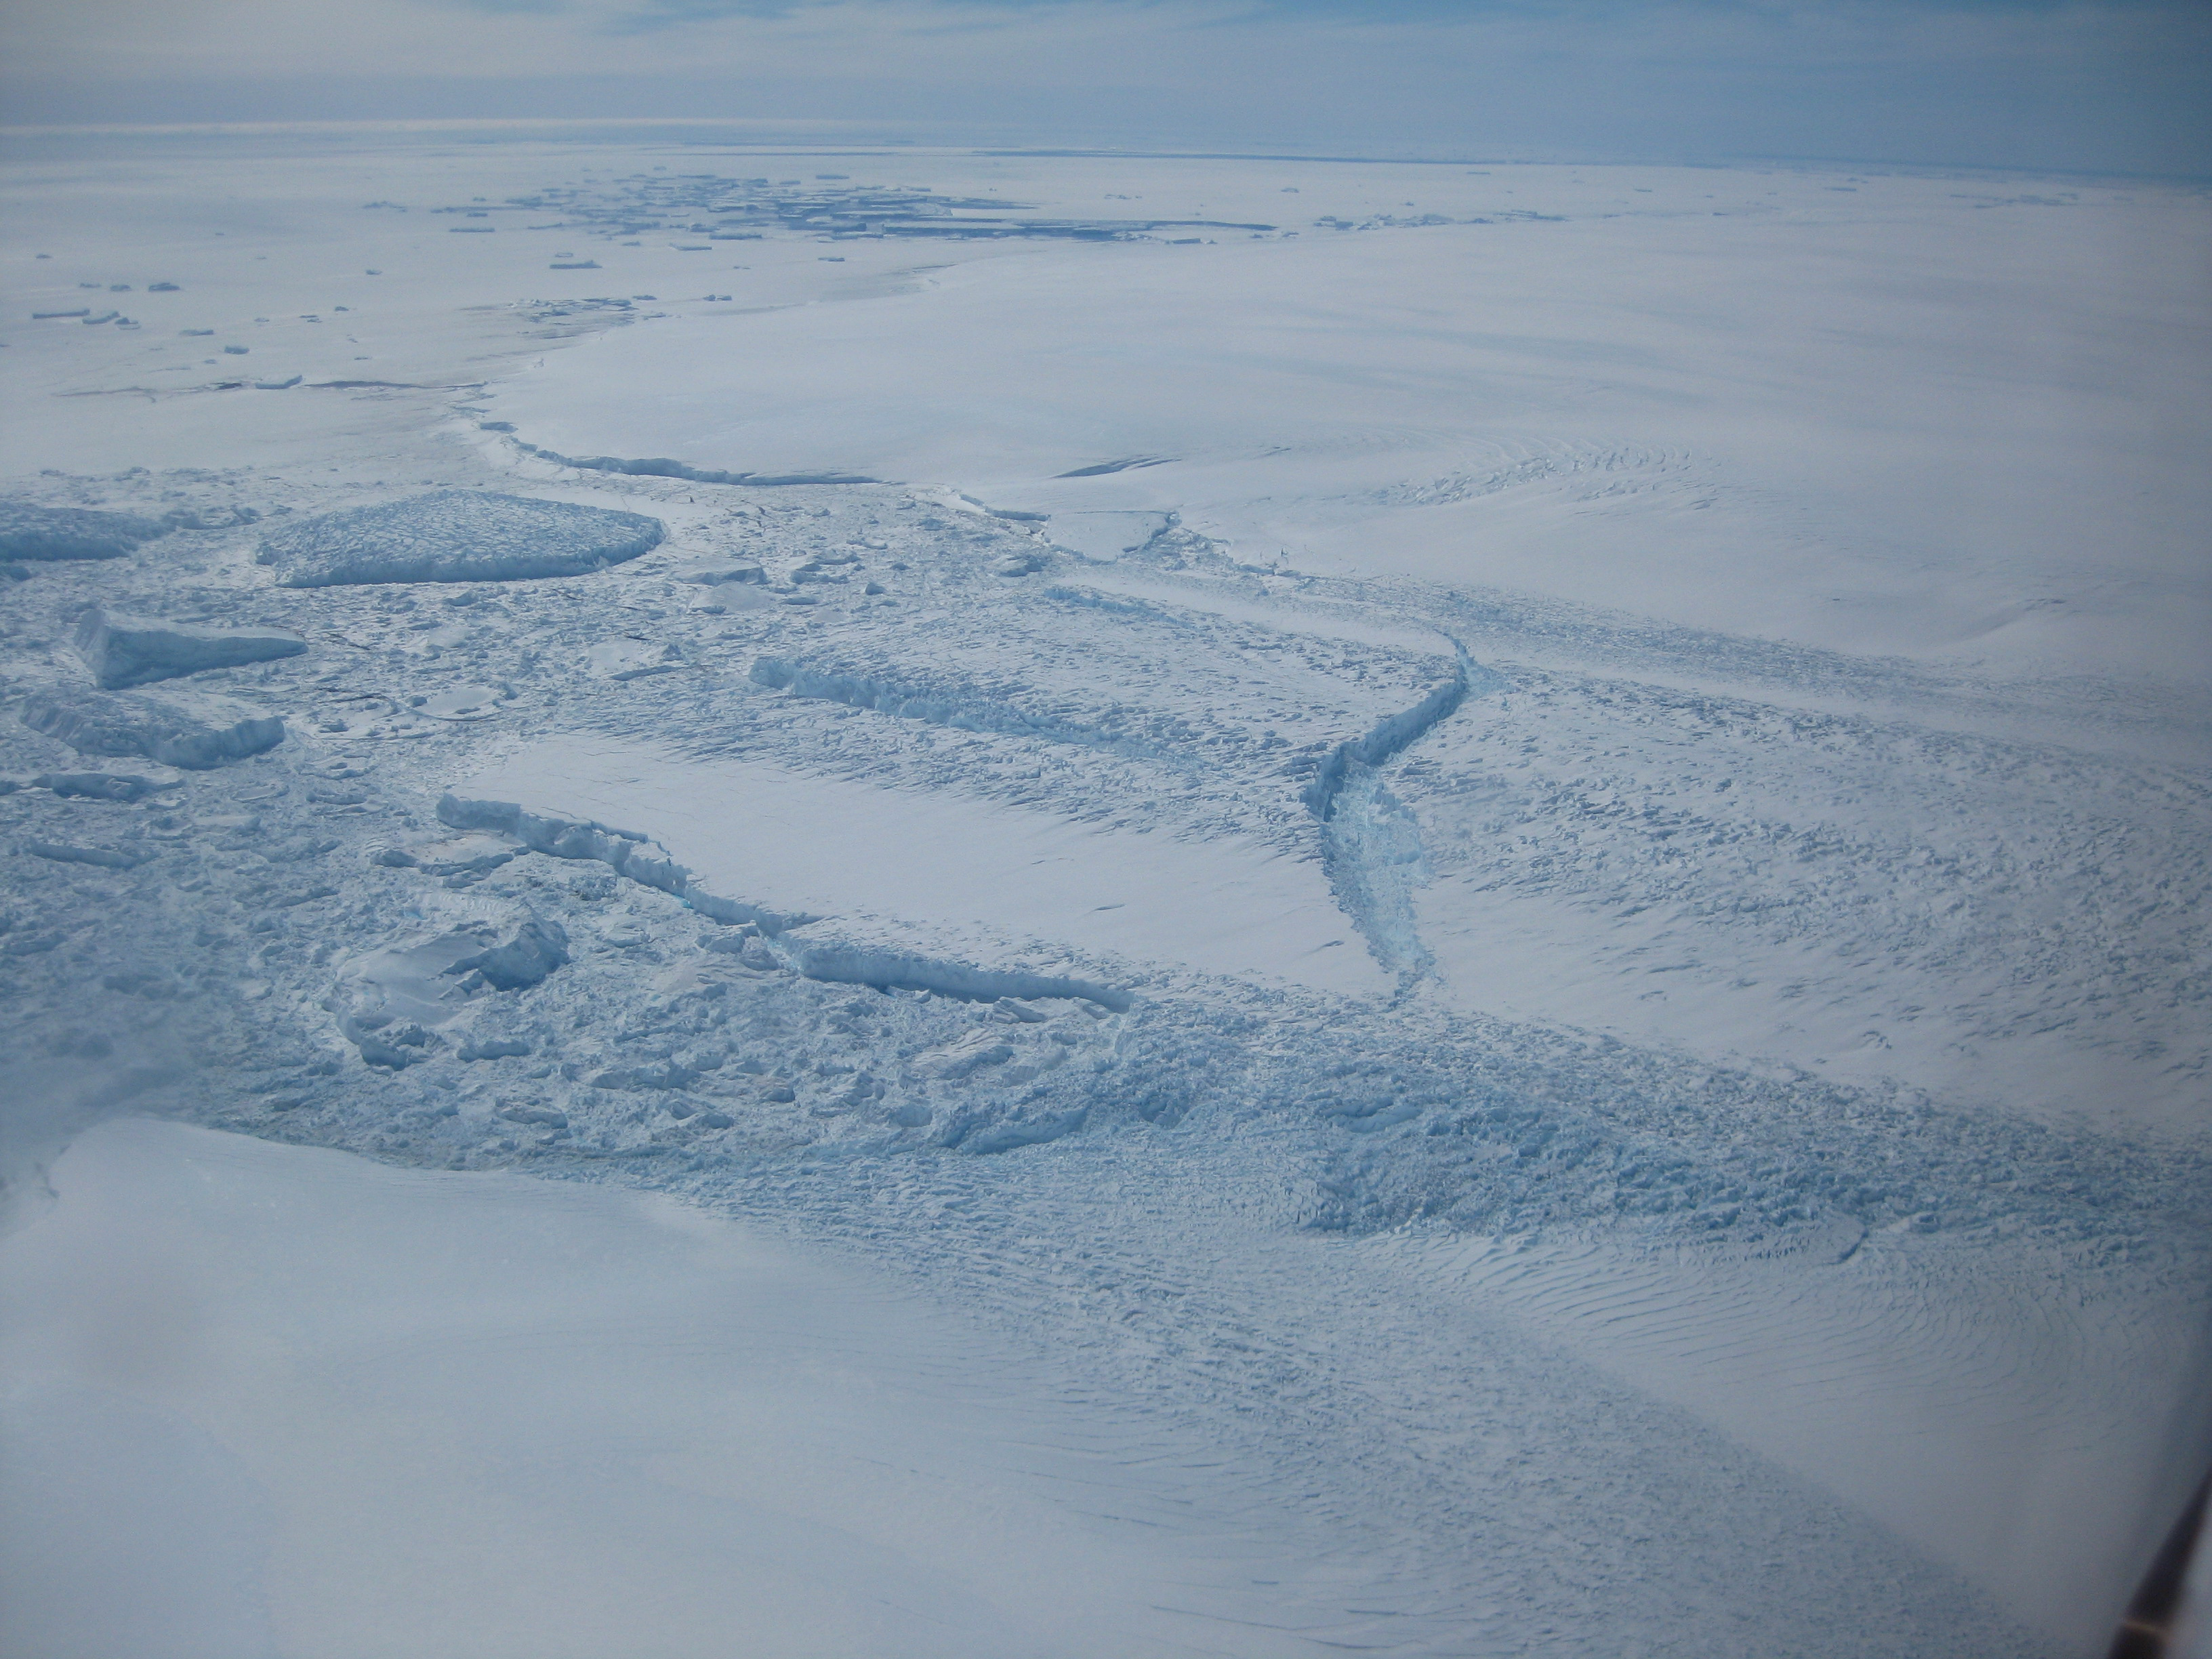

Dibble Ice Shelf

This photo shows the ice front of Dibble Ice Shelf, East Antarctica, a significant melt water producer from the Wilkes Land region, East Antarctica. The image was taken onboard a National Science Foundation/NASA chartered Twin Otter aircraft during a radar survey of glaciers in East Antarctica.

Credit: NASA/JPL-Caltech/UC Irvine